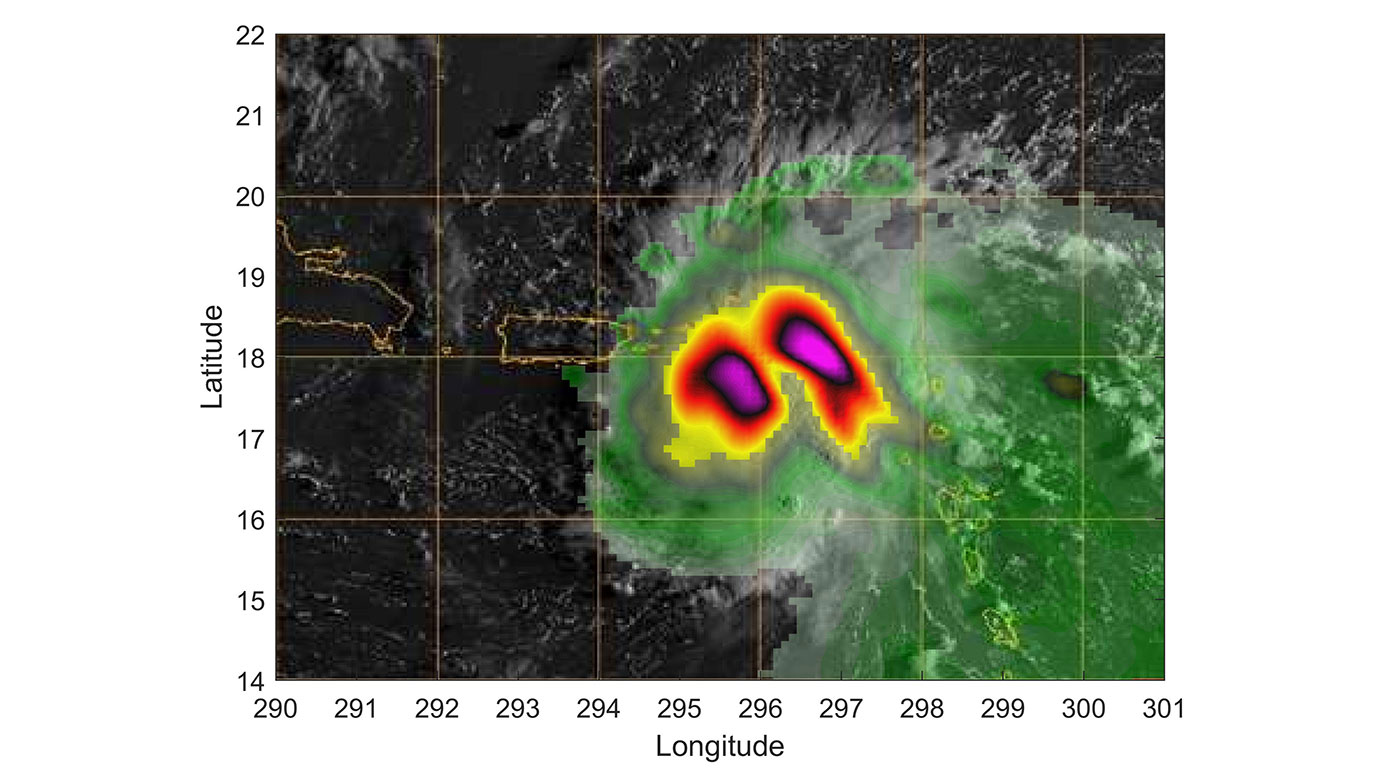

Small Satellite TEMPEST-D Sees Hurricane Dorian off Coast

TEMPEST-D — a weather-observing satellite the size of a cereal box — captured imagery of Hurricane Dorian off the coast of Puerto Rico in the early morning hours (local time) of Aug. 28, 2019. At a vantage point 250 miles (400 kilometers) above the storm, the CubeSat used its miniaturized radio-wave-based instrument to see through the clouds, revealing areas with strong rain and moisture being pulled into the storm. The green colors show moisture spiraling into the storm’s center, and the yellow to pink colors correspond to the most intense rainfall. TEMPEST-D — short for Temporal Experiment for Storms and Tropical Systems Demonstration — is an experiment in shrinking weather satellites to a size that makes them inexpensive enough to produce in multiples. The goal is eventual real-time storm coverage with many small satellites that can track storms around the world.

TEMPEST-D is a technology-demonstration mission led by Colorado State University and managed by JPL in partnership with Blue Canyon Technologies and Wallops Flight Facility in Virginia. The mission is sponsored by NASA’s Earth Ventures program and managed by the Earth Science Technology Office. The radiometer instrument was built by JPL and employs high-frequency microwave amplifier technology developed by Northrop Grumman.

Credit: NASA/JPL-Caltech/NRL-MRY